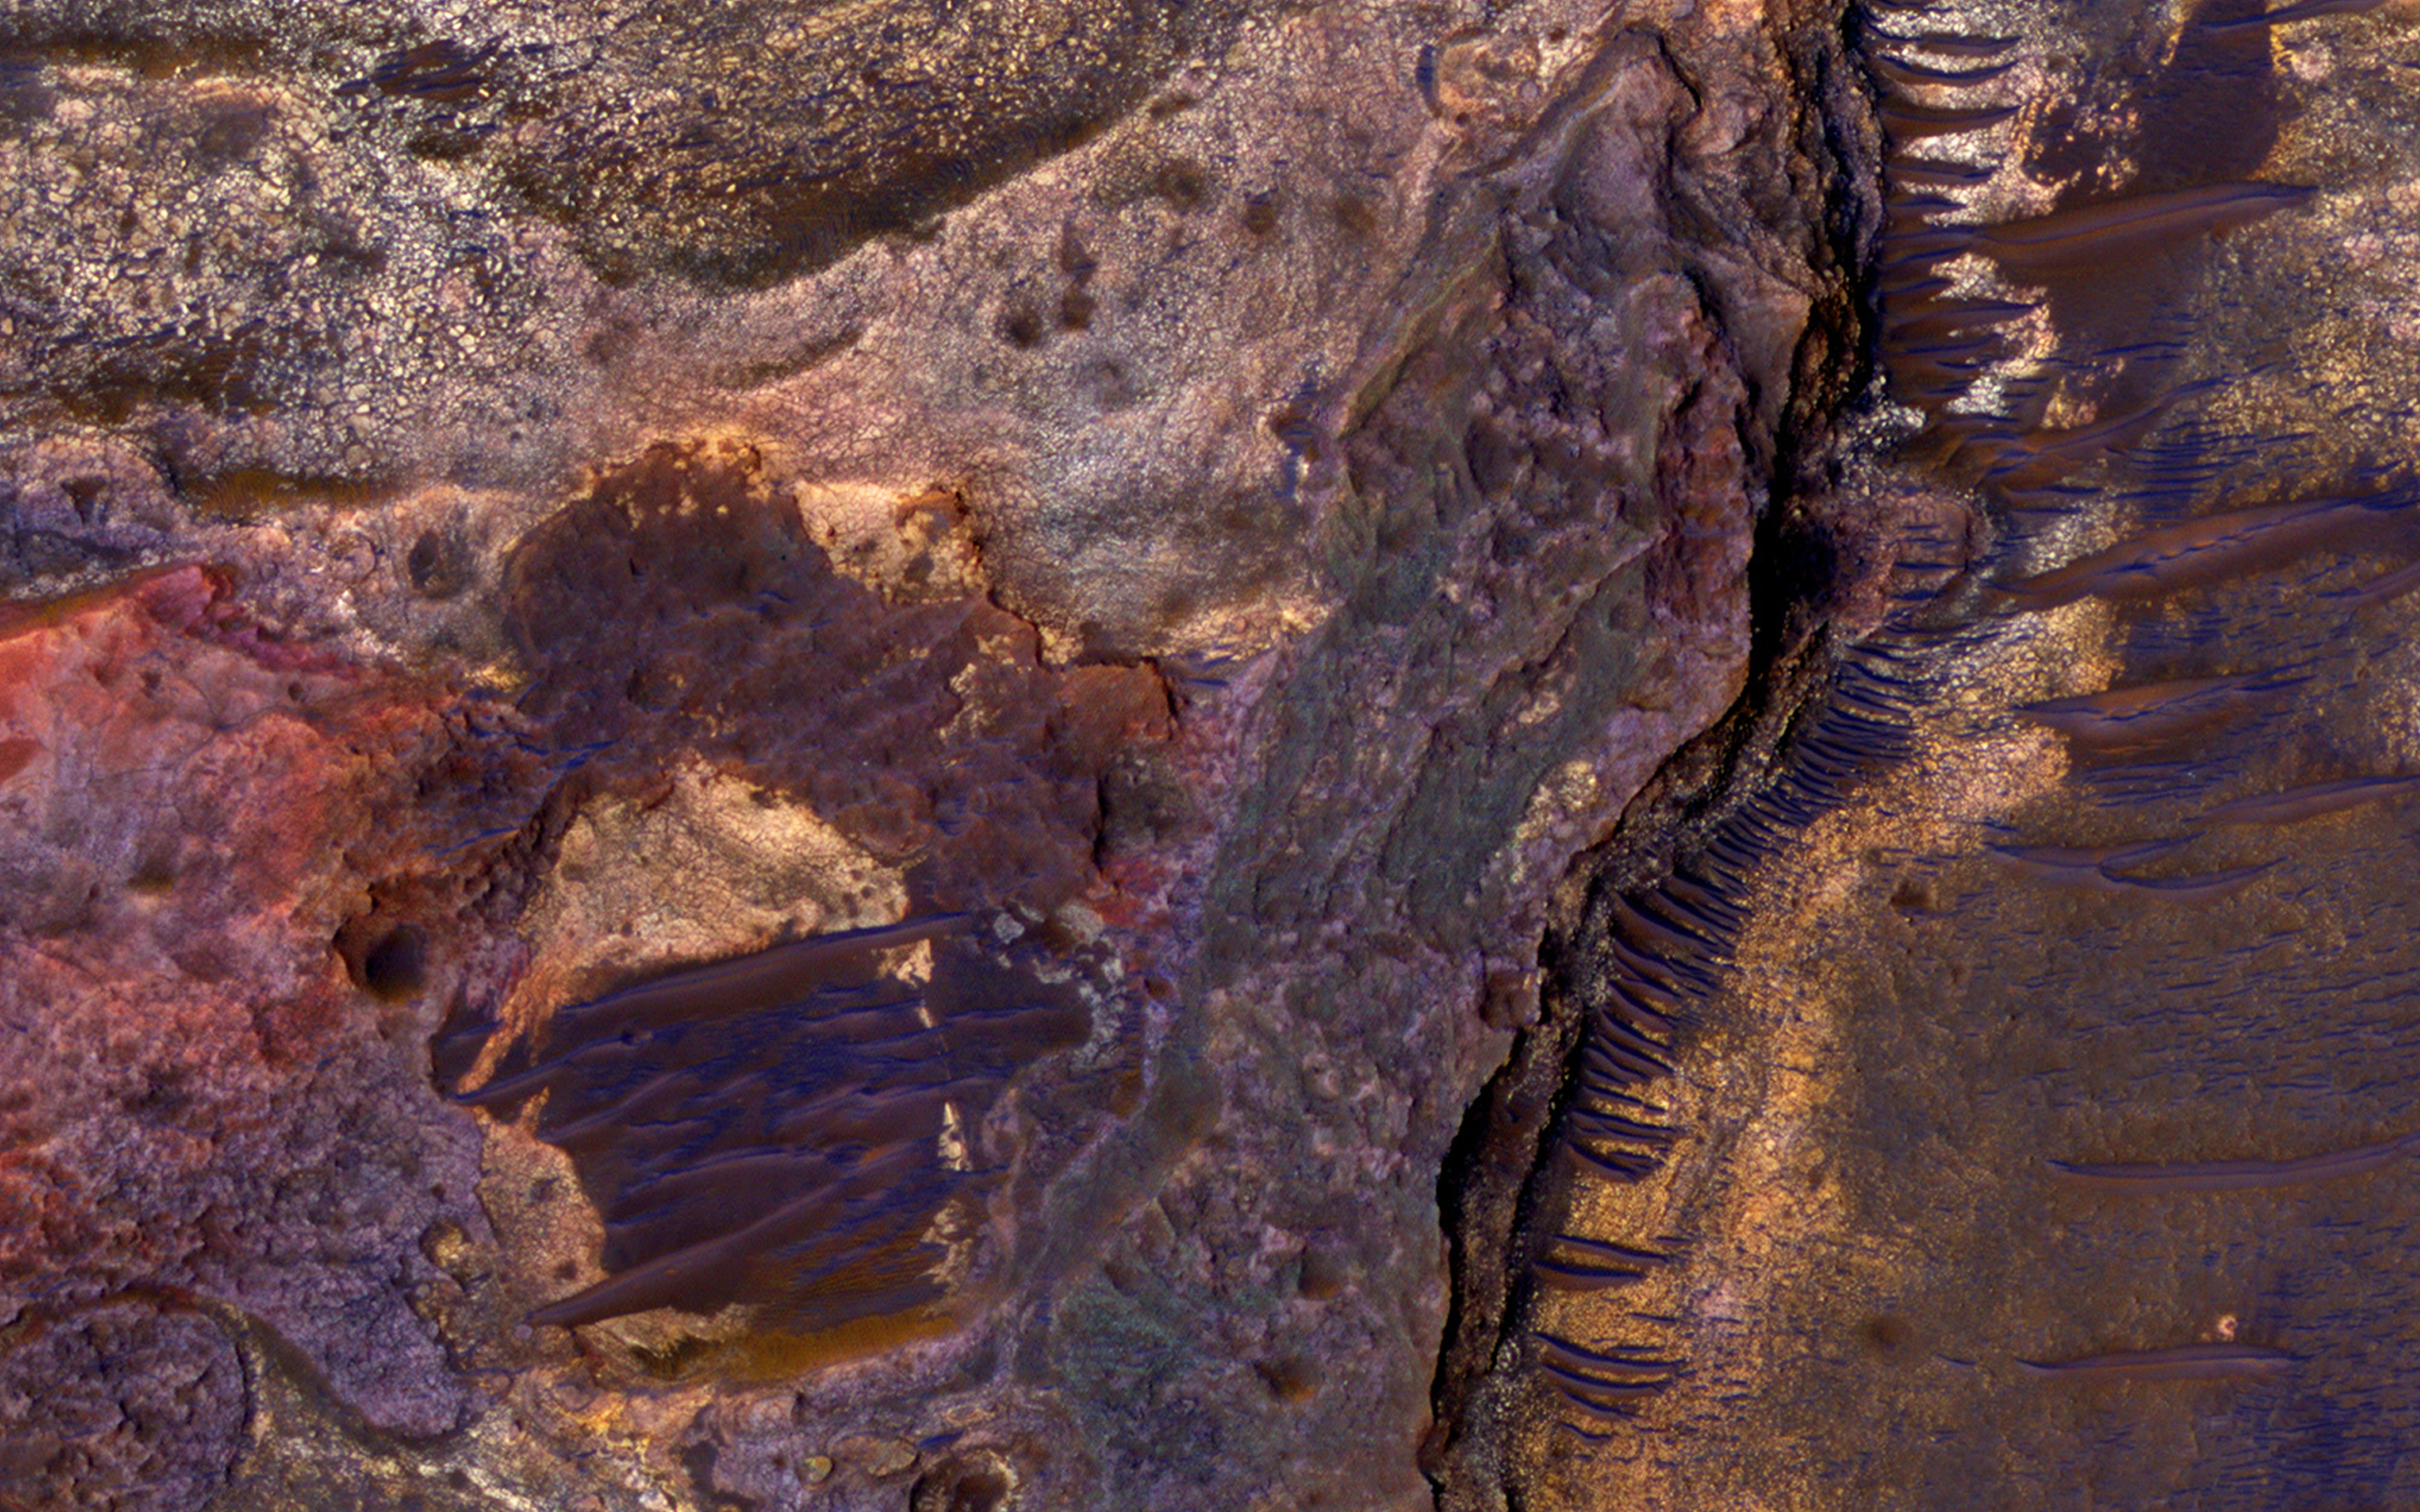

Sedimentary Rock Layers on a Crater Floor

This image covers layered sedimentary rocks on the floor of an impact crater north of Eberswalde Crater. There may have been a lake in this crater billions of years ago, and the area was once considered a landing spot for the Mars Science Laboratory.

There are diverse rock compositions, as we can see in an enhanced-color cutout. This image completes a stereo pair, so be sure to view the stereo anaglyph.

The University of Arizona, Tucson, operates HiRISE, which was built by Ball Aerospace & Technologies Corp., Boulder, Colorado. NASA’s Jet Propulsion Laboratory, a division of the California Institute of Technology in Pasadena, manages the Mars Reconnaissance Orbiter Project and Mars Science Laboratory Project for NASA’s Science Mission Directorate, Washington.

Credit: NASA/JPL-Caltech/Univ. of Arizona